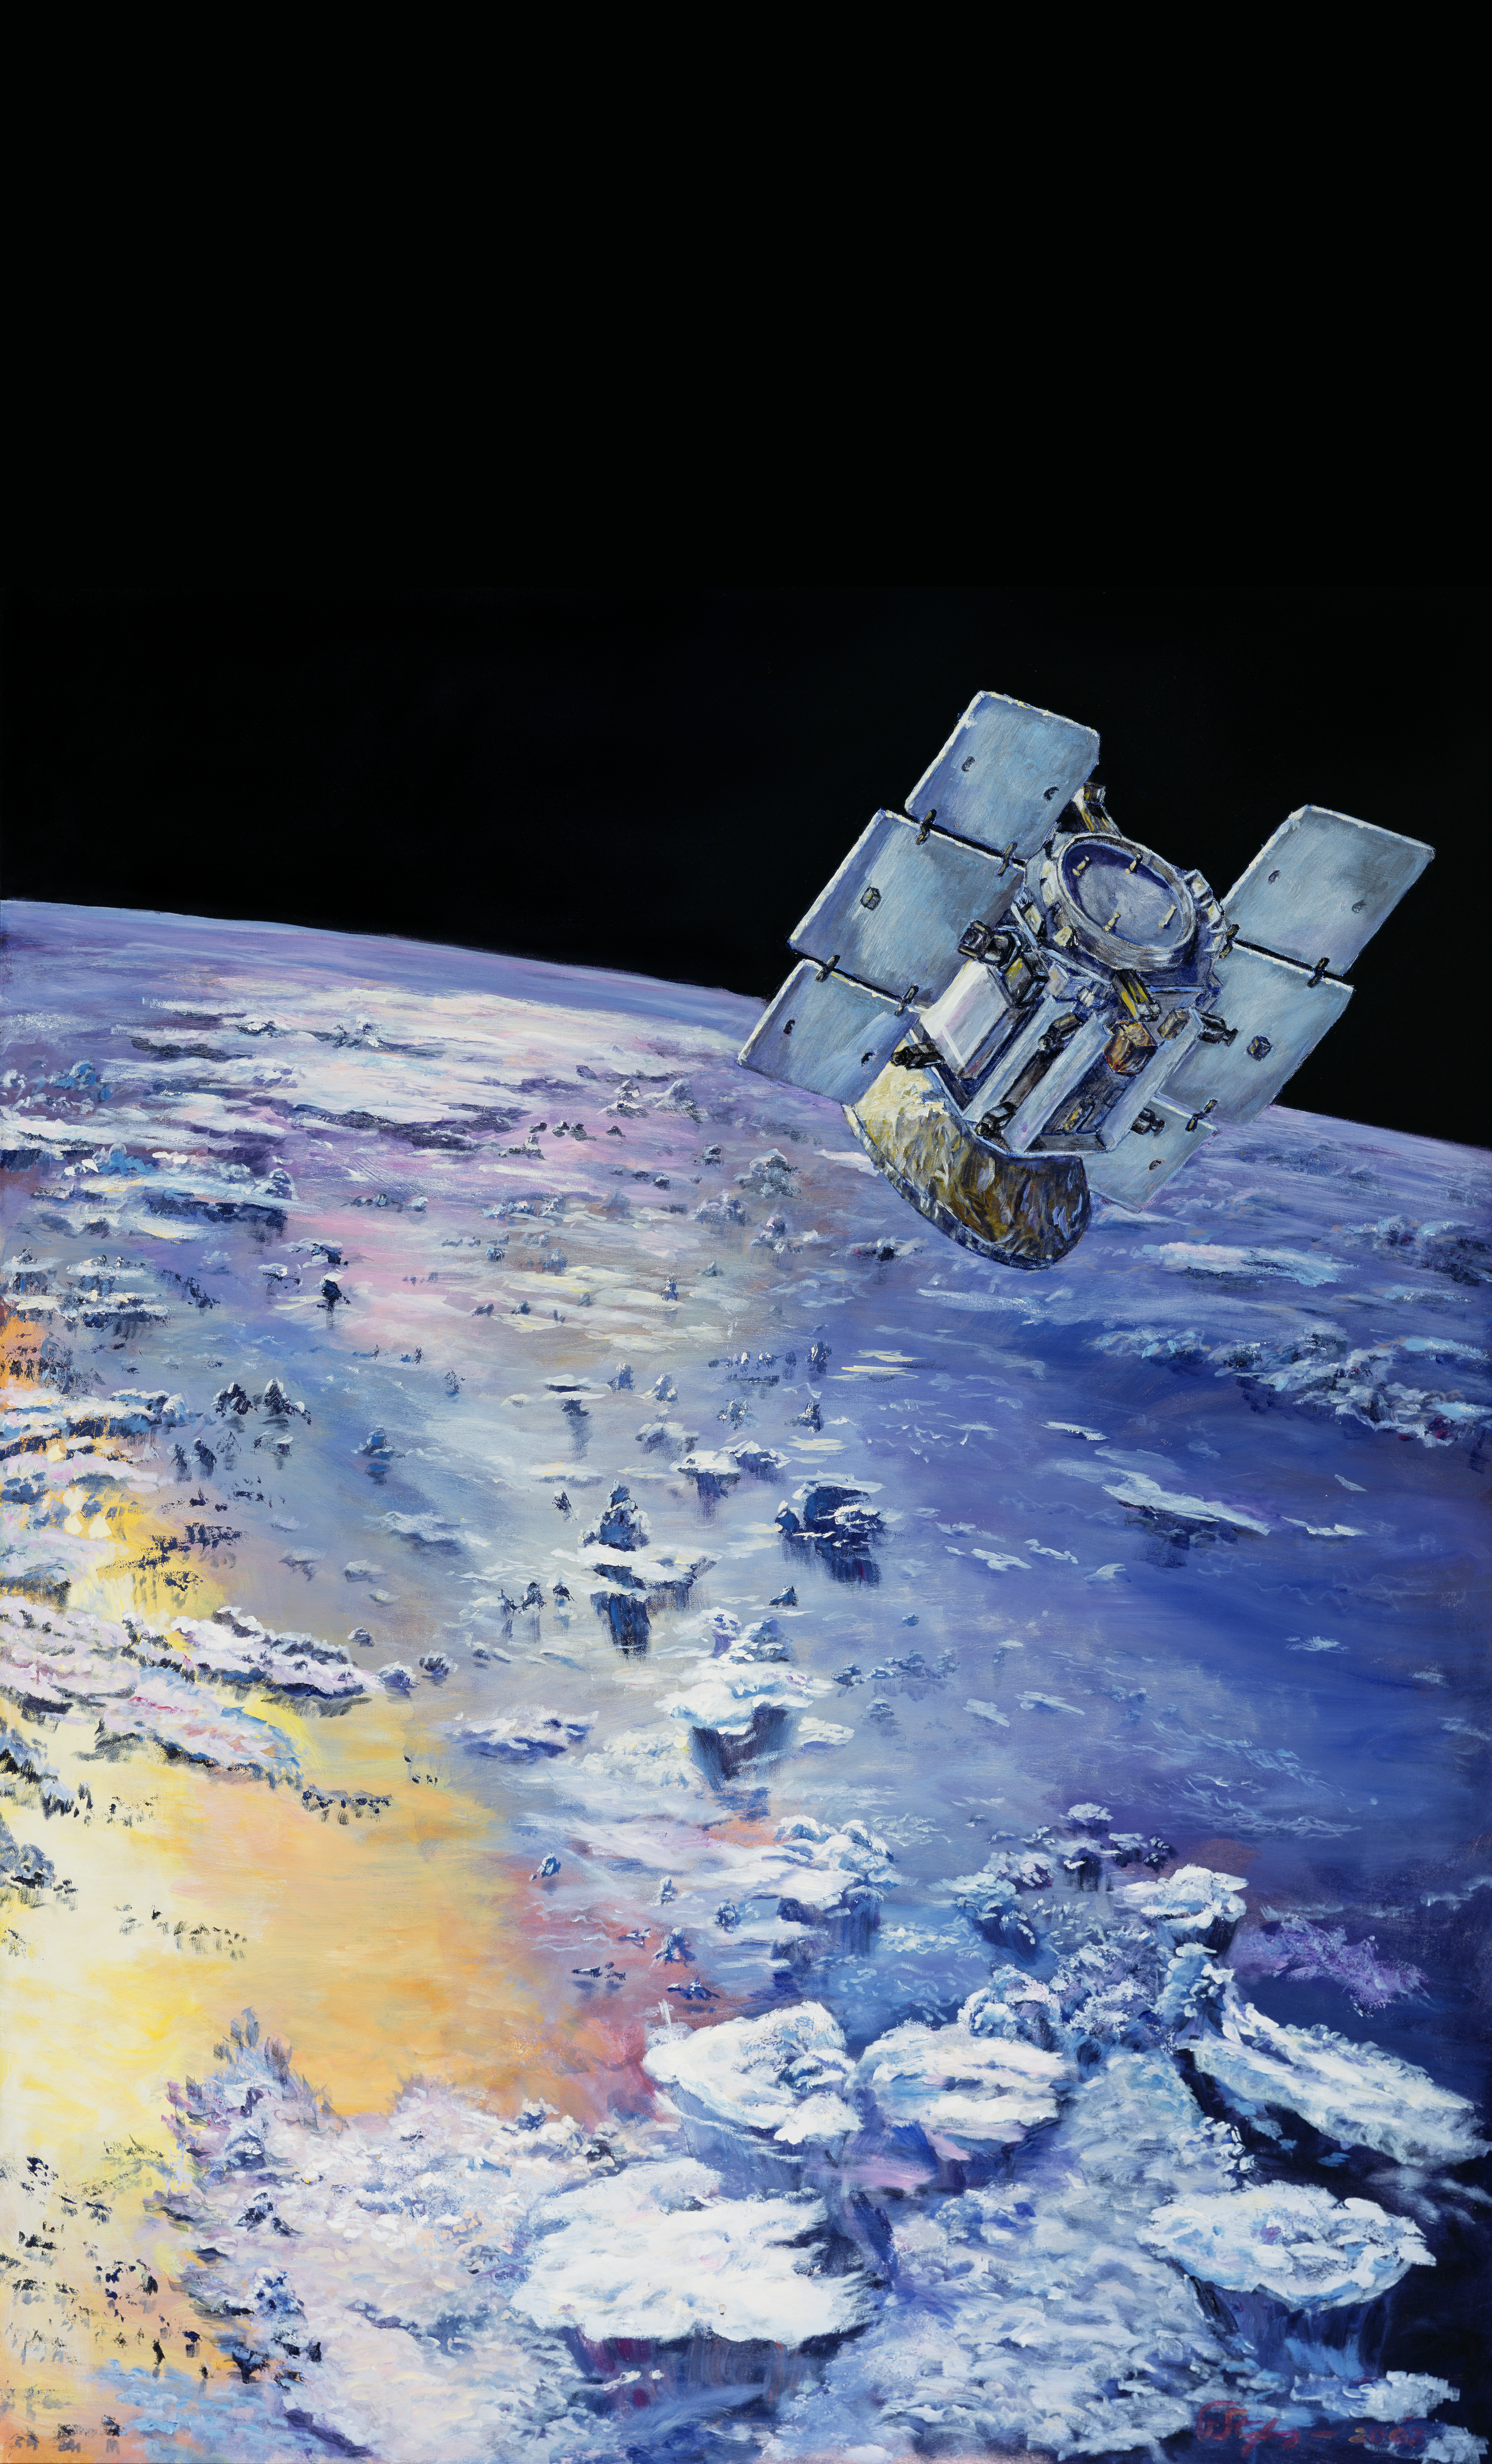

CloudSat in Orbit Around Earth (Artist’s Concept)

This is an artist’s concept depicting CloudSat in orbit around Earth.

Credit: NASA/JPL